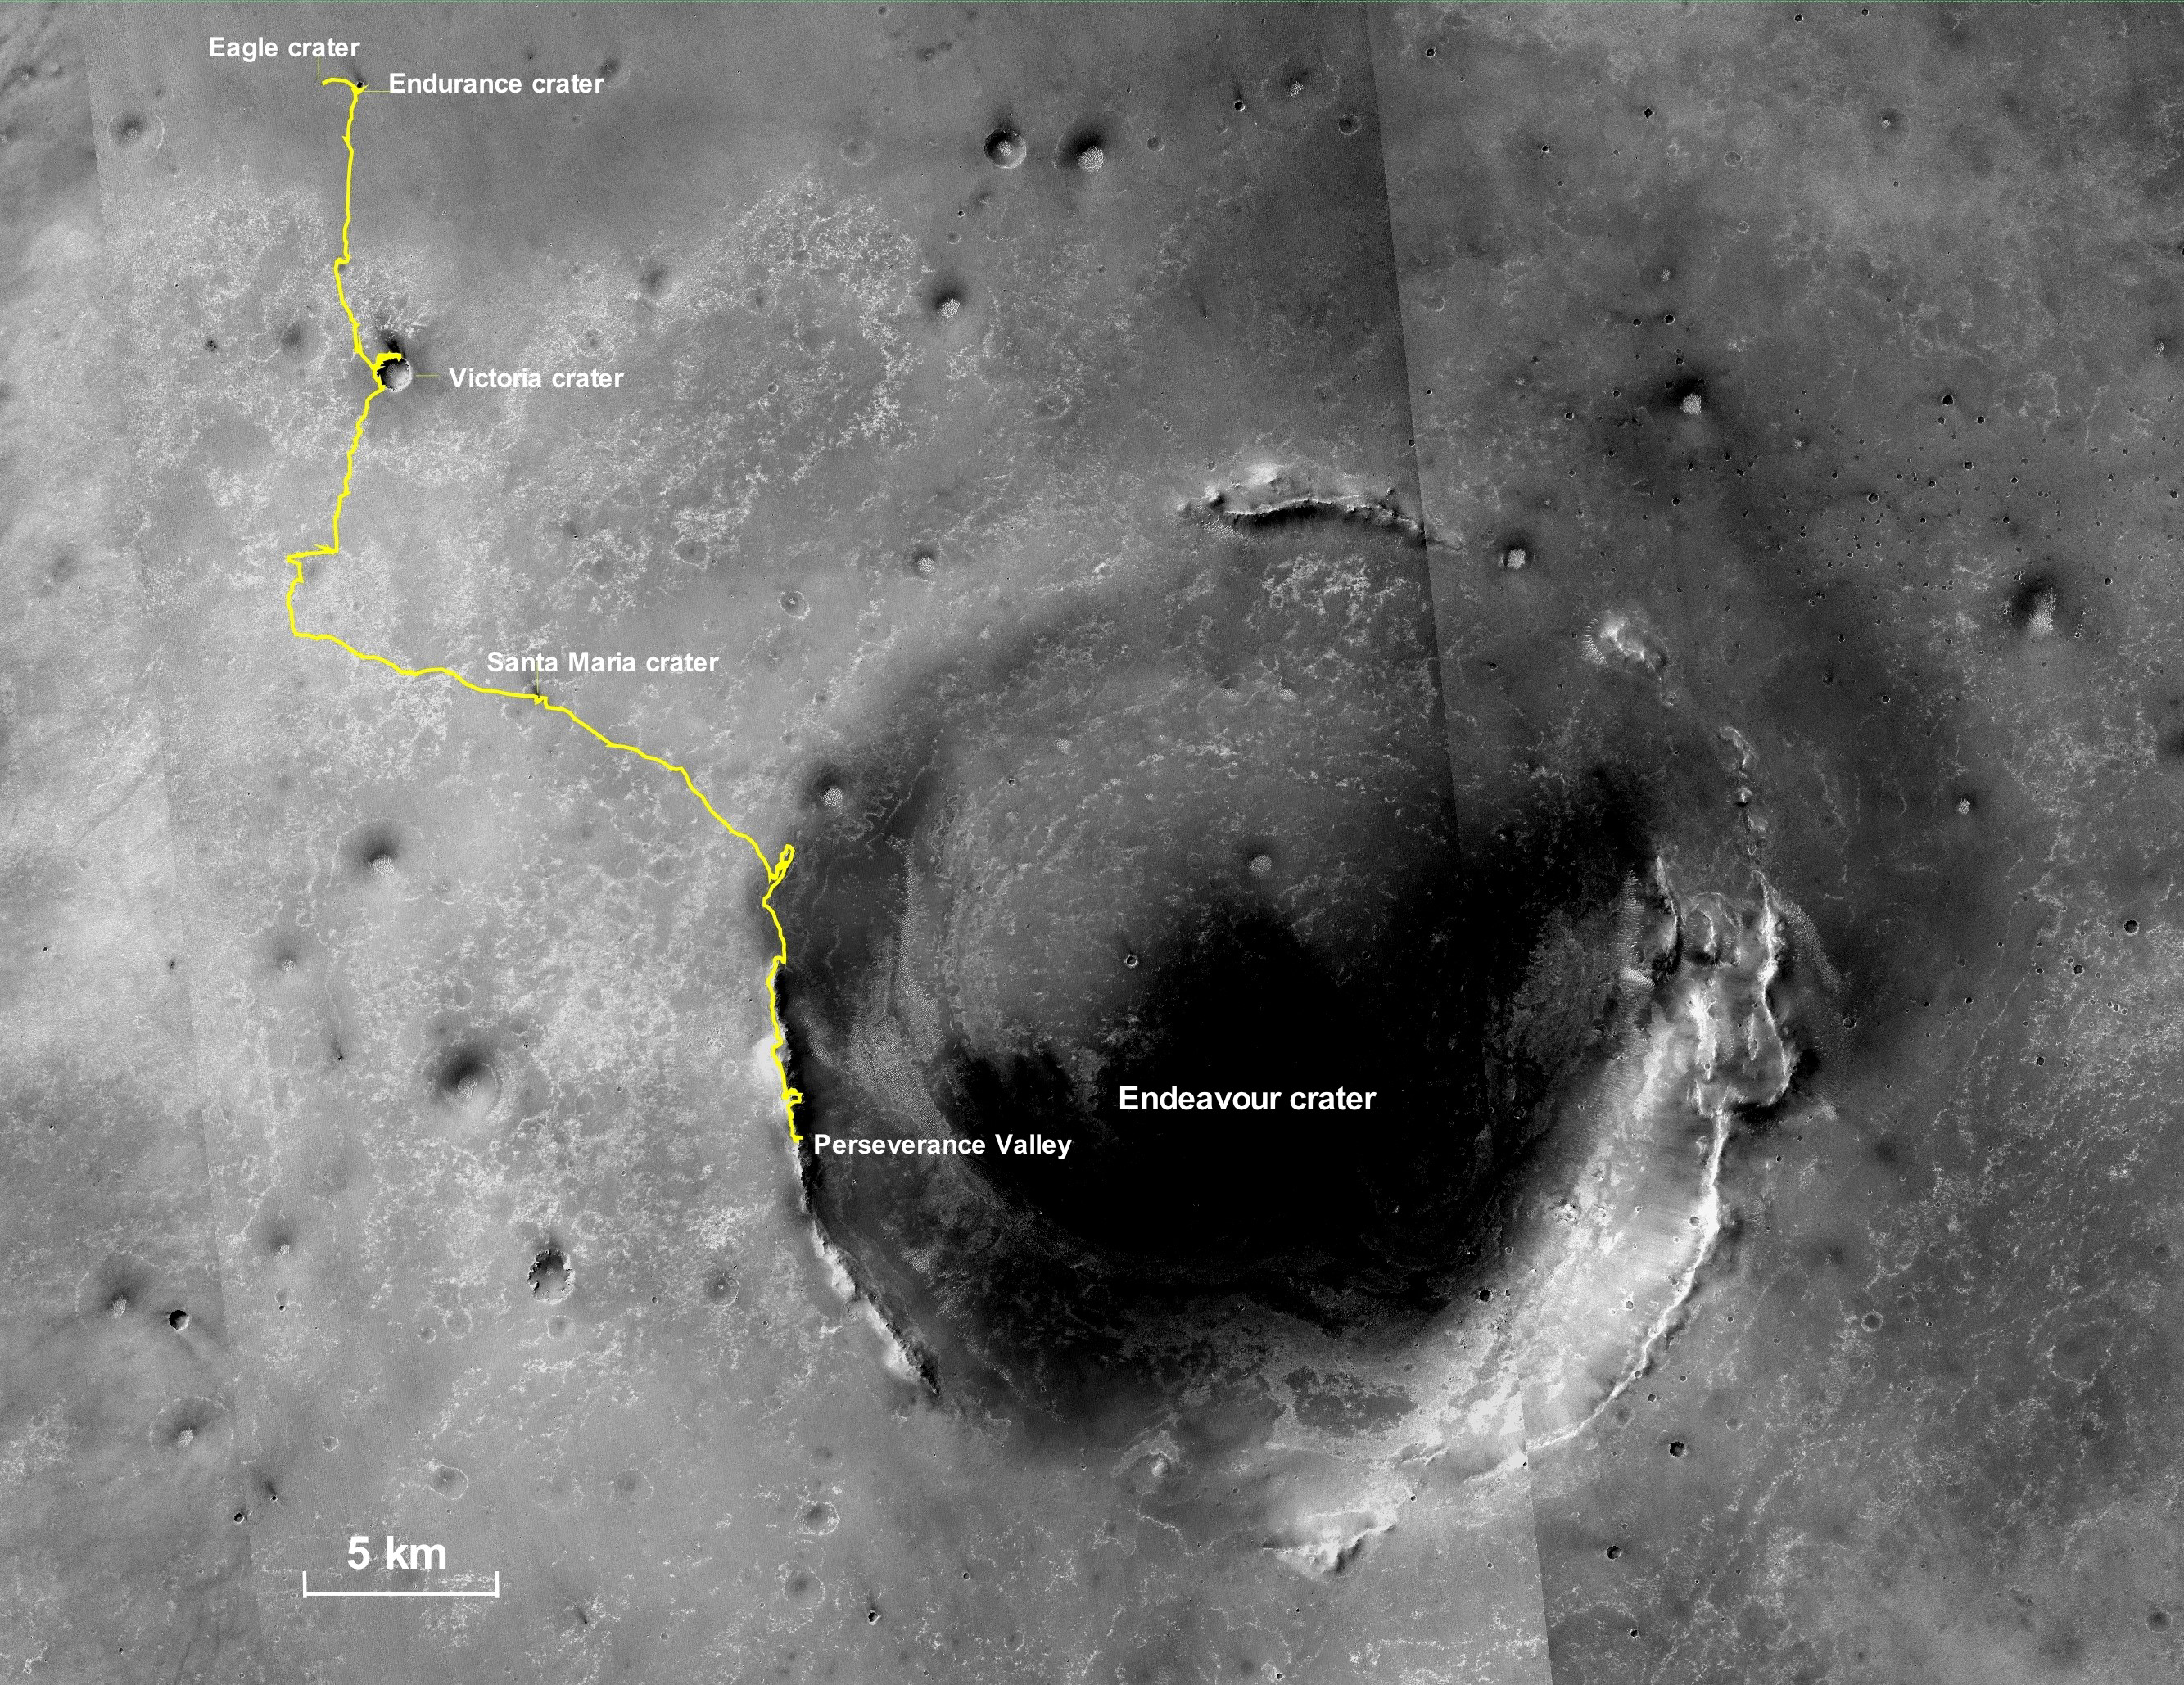

Opportunity’s Final Traverse Map

This final traverse map for NASA’s Opportunity rover shows where the rover was located within Perseverance Valley on June 10, 2018, the last date it made contact with its engineering team.

Visible in this map is a yellow traverse route beginning at Opportunity’s landing site, Eagle Crater, and ranging 28.06 miles (45.16 kilometers) to its final resting spot on the rim of Endeavour Crater. The rover was descending down into the crater in Perseverance Valley when the dust storm ended its mission.

This map is made from several images taken by the Context Camera on NASA’s Mars Reconnaissance Orbiter. Those images are: B02_010486_1779_XN_02S005W, P15_006847_1770_XN_03S005W, and P13_006135_1789_XN_01S005W. Malin Space Science Systems in San Diego built and operates the camera.

NASA’s Jet Propulsion Laboratory, a division of Caltech in Pasadena, California, manages the Mars Exploration Rover and Mars Reconnaissance Orbiter projects for NASA’s Science Mission Directorate, Washington.

Credit: NASA/JPL-Caltech/MSSS